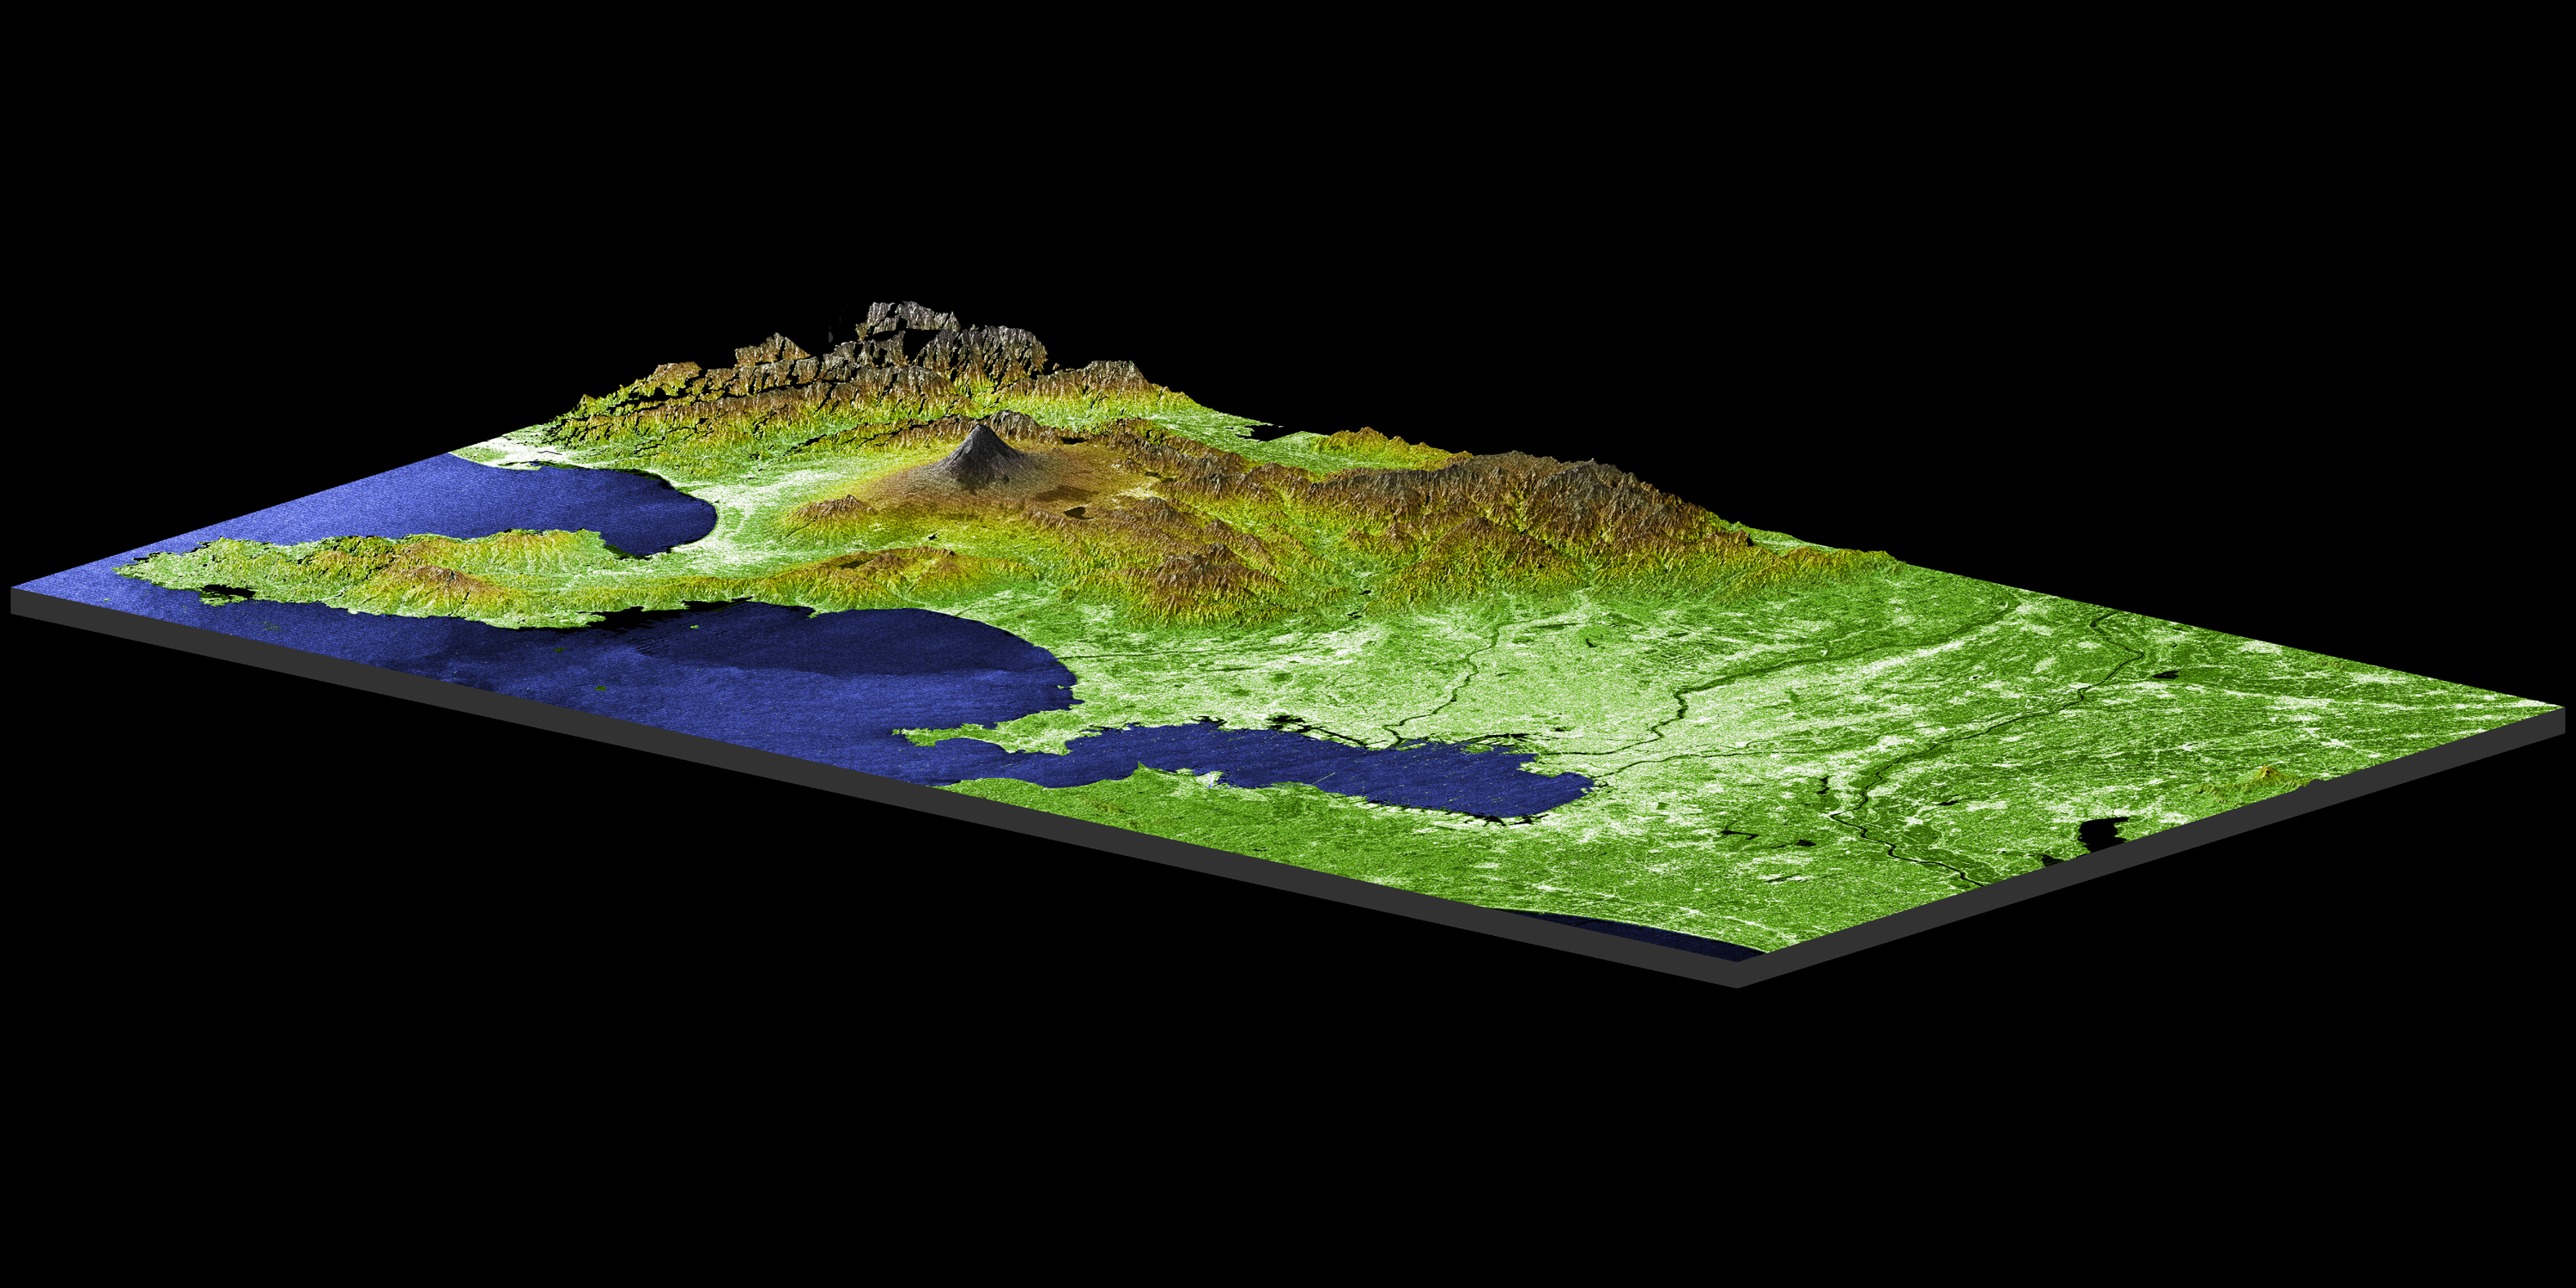

Perspective View with Radar Image Overlaid, Color as Height: Mt. Fuji and Tokyo, Japan

Tokyo, located on the island of Honshu, is Japan’s capital and most populous city. In this perspective view generated using data from the Shuttle Radar Topography Mission (SRTM), Tokyo appears as the large, bright area in the foreground. The metropolitan area is home to one-fourth of Japan’s 127 million people. First known as Edo, the now bustling metropolis first began to flourish in 1603 when a Shogunate (a region under the jurisdiction of a military leader) was established there. Like all of Japan’s major cities it is located in the flat, coastal areas of this mostly rugged and mountainous country. The mountain peak in the background is the 3,776-meter (12,388-feet) high Mt. Fuji. A world-famous stratovolcano, Fuji is still considered active despite not having had an eruption in almost 300 years. In this image, elevations are represented by color; height increases from white to green to brown. For visualization purposes, topographic heights displayed in this image are exaggerated two times. Other SRTM views of Mt. Fuji and Tokyo can be seen inPIA02791 andPIA02793.

The elevation data used in this image was acquired by SRTM aboard the Space Shuttle Endeavour, launched on February 11, 2000. SRTM used the same radar instrument that comprised the Spaceborne Imaging Radar-C/X-Band Synthetic Aperture Radar (SIR-C/X-SAR) that flew twice on Endeavour in 1994. SRTM was designed to collect three-dimensional measurements of Earth’s land surface. To collect the 3-D SRTM data, engineers added a mast 60 meters (about 200 feet) long, installed additional C-band and X-band antennas, and improved tracking and navigation devices. The mission is a cooperative project between the NASA, the National Imagery and Mapping Agency (NIMA) of the U.S. Department of Defense, and the German and Italian space agencies. It is managed by NASA’s Jet Propulsion Laboratory, Pasadena, Calif, for NASA’s Earth Science Enterprise,Washington, D.C. JPL is a division of the California Institute of Technology in Pasadena.

Location (Tokyo): 35.40 deg. North lat., 139.45 East lon.
View: Toward the West
Date Acquired: February 21, 2000

Credit: NASA/JPL/NIMA